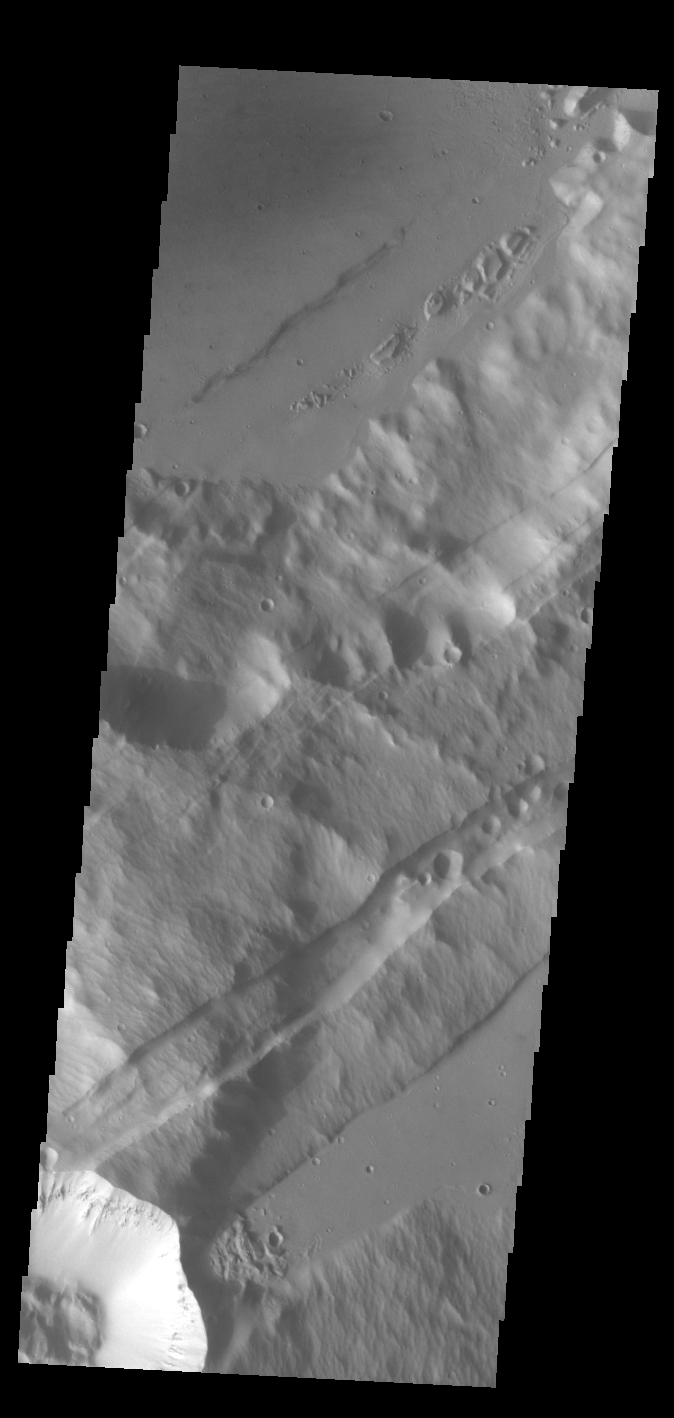

Sirenum Fossae

The linear depressions in this VIS image are part of Sirenum Fossae. These depressions are called graben, which form by the down drop of material between two parallel faults. The faults are caused by extensional tectonic stresses in the region. The fossae are 2735km long (1700 miles).

Credit: NASA/JPL-Caltech/ASU